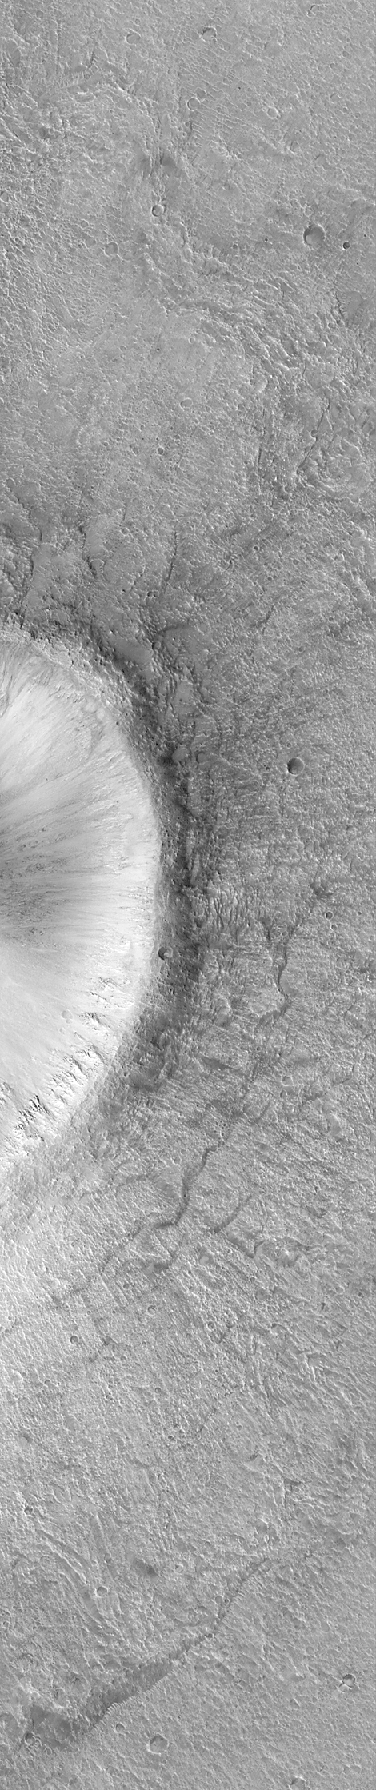

Detail of an Impact Crater, Acidalia Planitia

This pair of Mars Global Surveyor (MGS) Mars Orbiter Camera (MOC) images shows the eastern third of a 4 kilometer-diameter impact crater located in Acidalia Planitia. The picture on the left is a MOC red wide angle camera context frame. It was taken at the same time as the narrow angle (i.e., high-resolution) camera image (right). Impact craters form by the sudden release of energy when an asteroid slams into a planet’s surface at many miles per second. The high resolution MOC view (right) shows the walls, raised rim, and ejecta material thrown out of the crater during this blast. Similar features are seen at the famous Meteor Crater in northern Arizona, U.S.A.–except that this martian example is about 4 times larger than the one in North America. In this example, faint radial and concentric ridges and cracks in the crater ejecta are believed to arise from the motion of ejected material in a manner similar to thick pancake batter flowing across the surface.

The wide angle view (left) shows that many of the craters in Acidalia Planitia have a bright streak formed by wind transport of dust or sand. The narrow angle image (right) covers the full field of view of the MOC narrow angle camera — i.e., an area that is 3 kilometers (1.9 miles) wide. Both images are illuminated from the left/lower left. The images were acquired on July 15, 1999. The crater is located at 34.3°N latitude, 42.9°W longitude.

Malin Space Science Systems and the California Institute of Technology built the MOC using spare hardware from the Mars Observer mission. MSSS operates the camera from its facilities in San Diego, CA. The Jet Propulsion Laboratory’s Mars Surveyor Operations Project operates the Mars Global Surveyor spacecraft with its industrial partner, Lockheed Martin Astronautics, from facilities in Pasadena, CA and Denver, CO.

Credit: NASA/JPL/MSSS